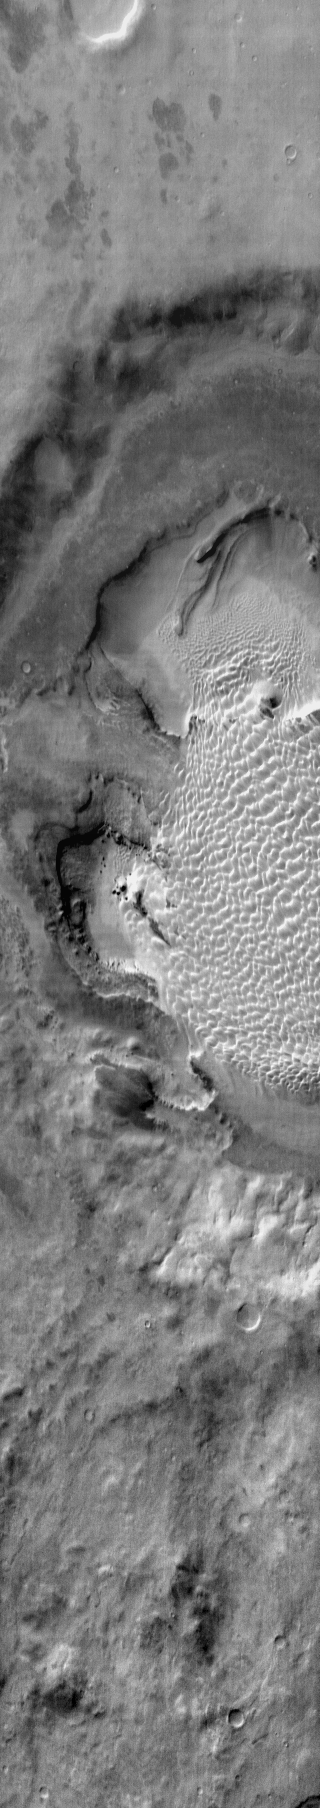

Rabe Crater Dunes (IR)

This daytime infrared image shows part of the dune field on the floor of Rabe Crater.

Image information: IR instrument. Latitude -43.8N, Longitude 34.4E. 122 meter/pixel resolution.

Please see the THEMIS Data Citation Note for details on crediting THEMIS images.

Note: this THEMIS visual image has not been radiometrically nor geometrically calibrated for this preliminary release. An empirical correction has been performed to remove instrumental effects. A linear shift has been applied in the cross-track and down-track direction to approximate spacecraft and planetary motion. Fully calibrated and geometrically projected images will be released through the Planetary Data System in accordance with Project policies at a later time.

NASA’s Jet Propulsion Laboratory manages the 2001 Mars Odyssey mission for NASA’s Office of Space Science, Washington, D.C. The Thermal Emission Imaging System (THEMIS) was developed by Arizona State University, Tempe, in collaboration with Raytheon Santa Barbara Remote Sensing. The THEMIS investigation is led by Dr. Philip Christensen at Arizona State University. Lockheed Martin Astronautics, Denver, is the prime contractor for the Odyssey project, and developed and built the orbiter. Mission operations are conducted jointly from Lockheed Martin and from JPL, a division of the California Institute of Technology in Pasadena.

Credit: NASA/JPL/ASU